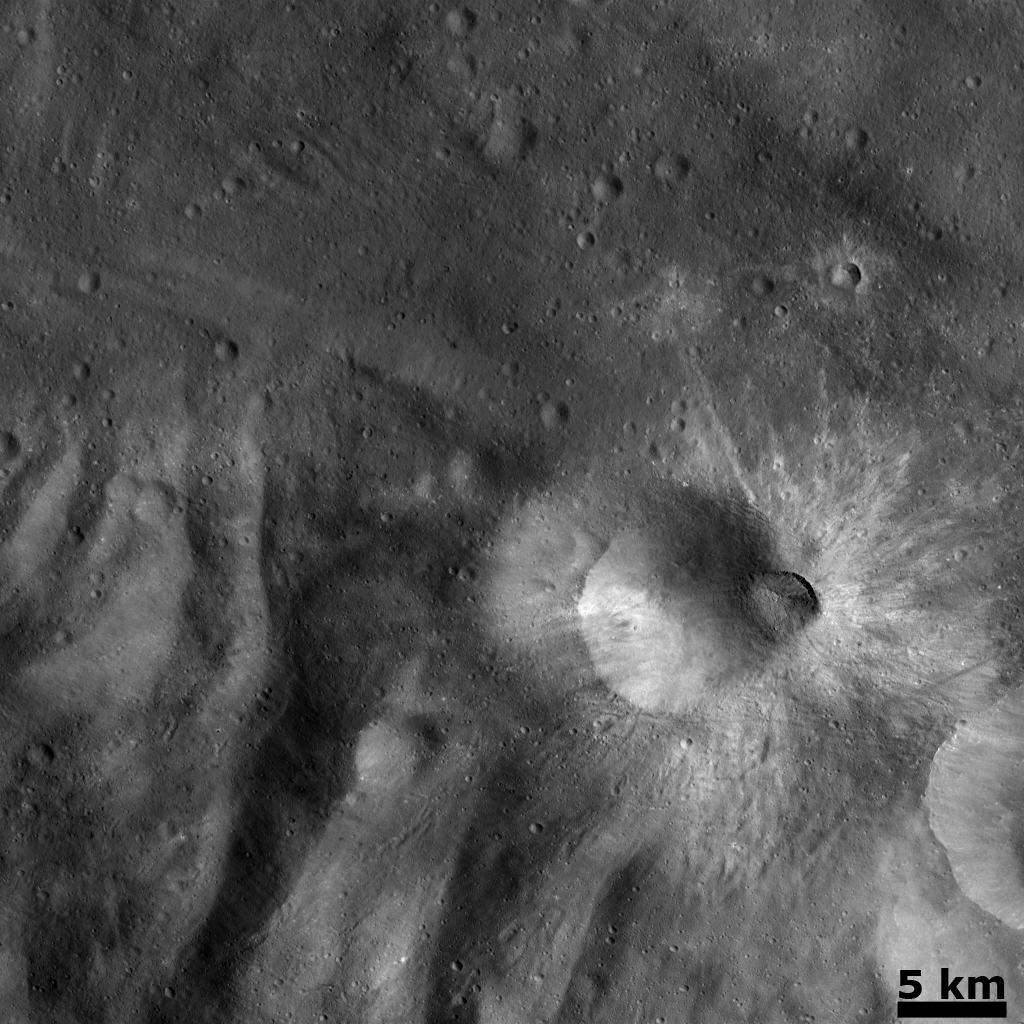

Recent Impact on the Rim of Tuccia Crater

This Dawn FC (framing camera) image is dominated by the approximately 8 km diameter bright ray crater, which is roughly in the center of the image. This crater has been named Tuccia and the quadrangle in which it is located is named after it. Tuccia crater has a slightly degraded and rounded rim and is not as fresh as the approximately 3 km diameter crater located on its rim. This smaller, fresher crater must be younger than the more degraded Tuccia crater. These craters are located approximately 40 km northward of the rim of Vesta’s large south polar basin. The hummocky (i.e., wavy/undulating) terrain of Vesta’s south polar region is seen in the bottom part of this image. The November 16th Image of the Day, “Bright rayed craters in Tuccia quadrangle” shows roughly the same part of Vesta’s surface as this image. But, today’s image was acquired from a lower orbit and consequently has better spatial resolution, which means that smaller objects are now visible. Thus, tiny craters around Tuccia crater, which could not be seen in the November 16th image, are visible in this image.

This image is centered in Vesta’s Tuccia quadrangle and the center latitude and longitude of the image is 36.8°S, 194.6°E. NASA’s Dawn spacecraft obtained this image with its framing camera on November 8th 2011. This image was taken through the camera’s clear filter. The distance to the surface of Vesta is 488 km and the image has a resolution of about 46 meters per pixel. This image was acquired during the transfer to LAMO (Low Altitude Mapping Orbit) phase of the mission.

The Dawn mission to Vesta and Ceres is managed by NASA’s Jet Propulsion Laboratory, a division of the California Institute of Technology in Pasadena, for NASA’s Science Mission Directorate, Washington D.C. UCLA is responsible for overall Dawn mission science. Dawn’s VIR was provided by ASI, the Italian Space Agency and is managed by INAF, Italy’s National Institute for Astrophysics, in collaboration with Selex Galileo, where it was built.

Credit: NASA/JPL-Caltech/UCLA/MPS/DLR/IDA